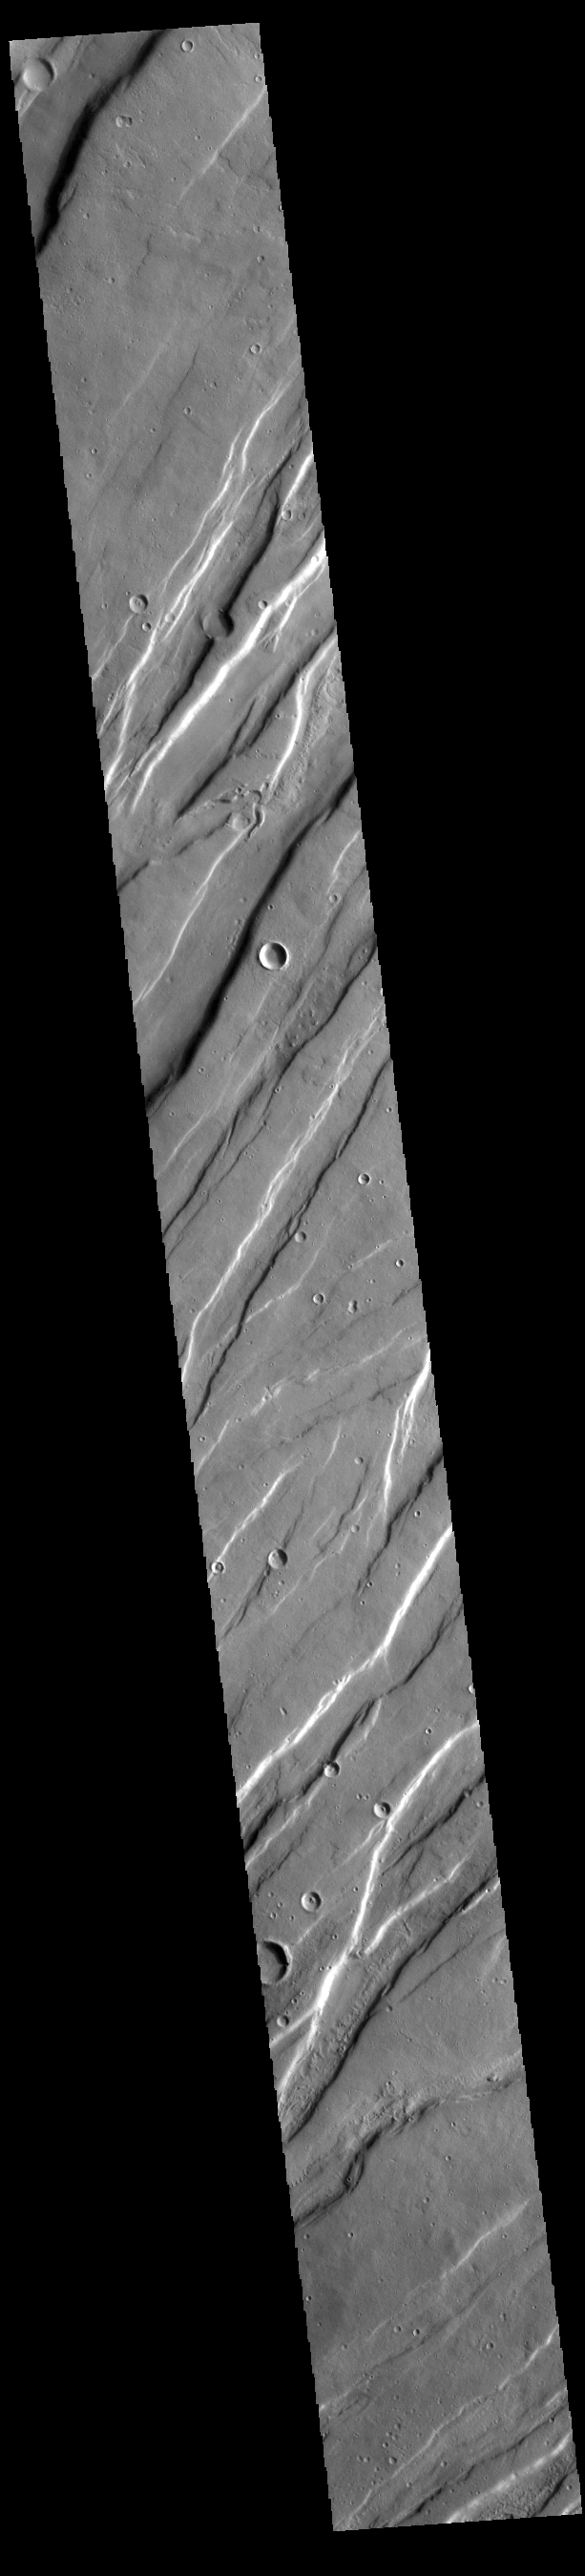

Tempe Fossae

Today’s VIS image is shows a small portion of Tempe Fossae. The linear features are tectonic graben. Graben are formed by extension of the crust and faulting. When large amounts of pressure or tension are applied to rocks on timescales that are fast enough that the rock cannot respond by deforming, the rock breaks along faults. In the case of a graben, two parallel faults are formed by extension of the crust and the rock in between the faults drops downward into the space created by the extension. Numerous sets of graben are visible in this THEMIS image, trending from north-northeast to south-southwest. Because the faults defining the graben are formed perpendicular to the direction of the applied stress, we know that extensional forces were pulling the crust apart in the west-northwest/east-southeast direction. The complete fossae system in almost 2000 km (1242 miles) long.

Credit: NASA/JPL-Caltech/ASU